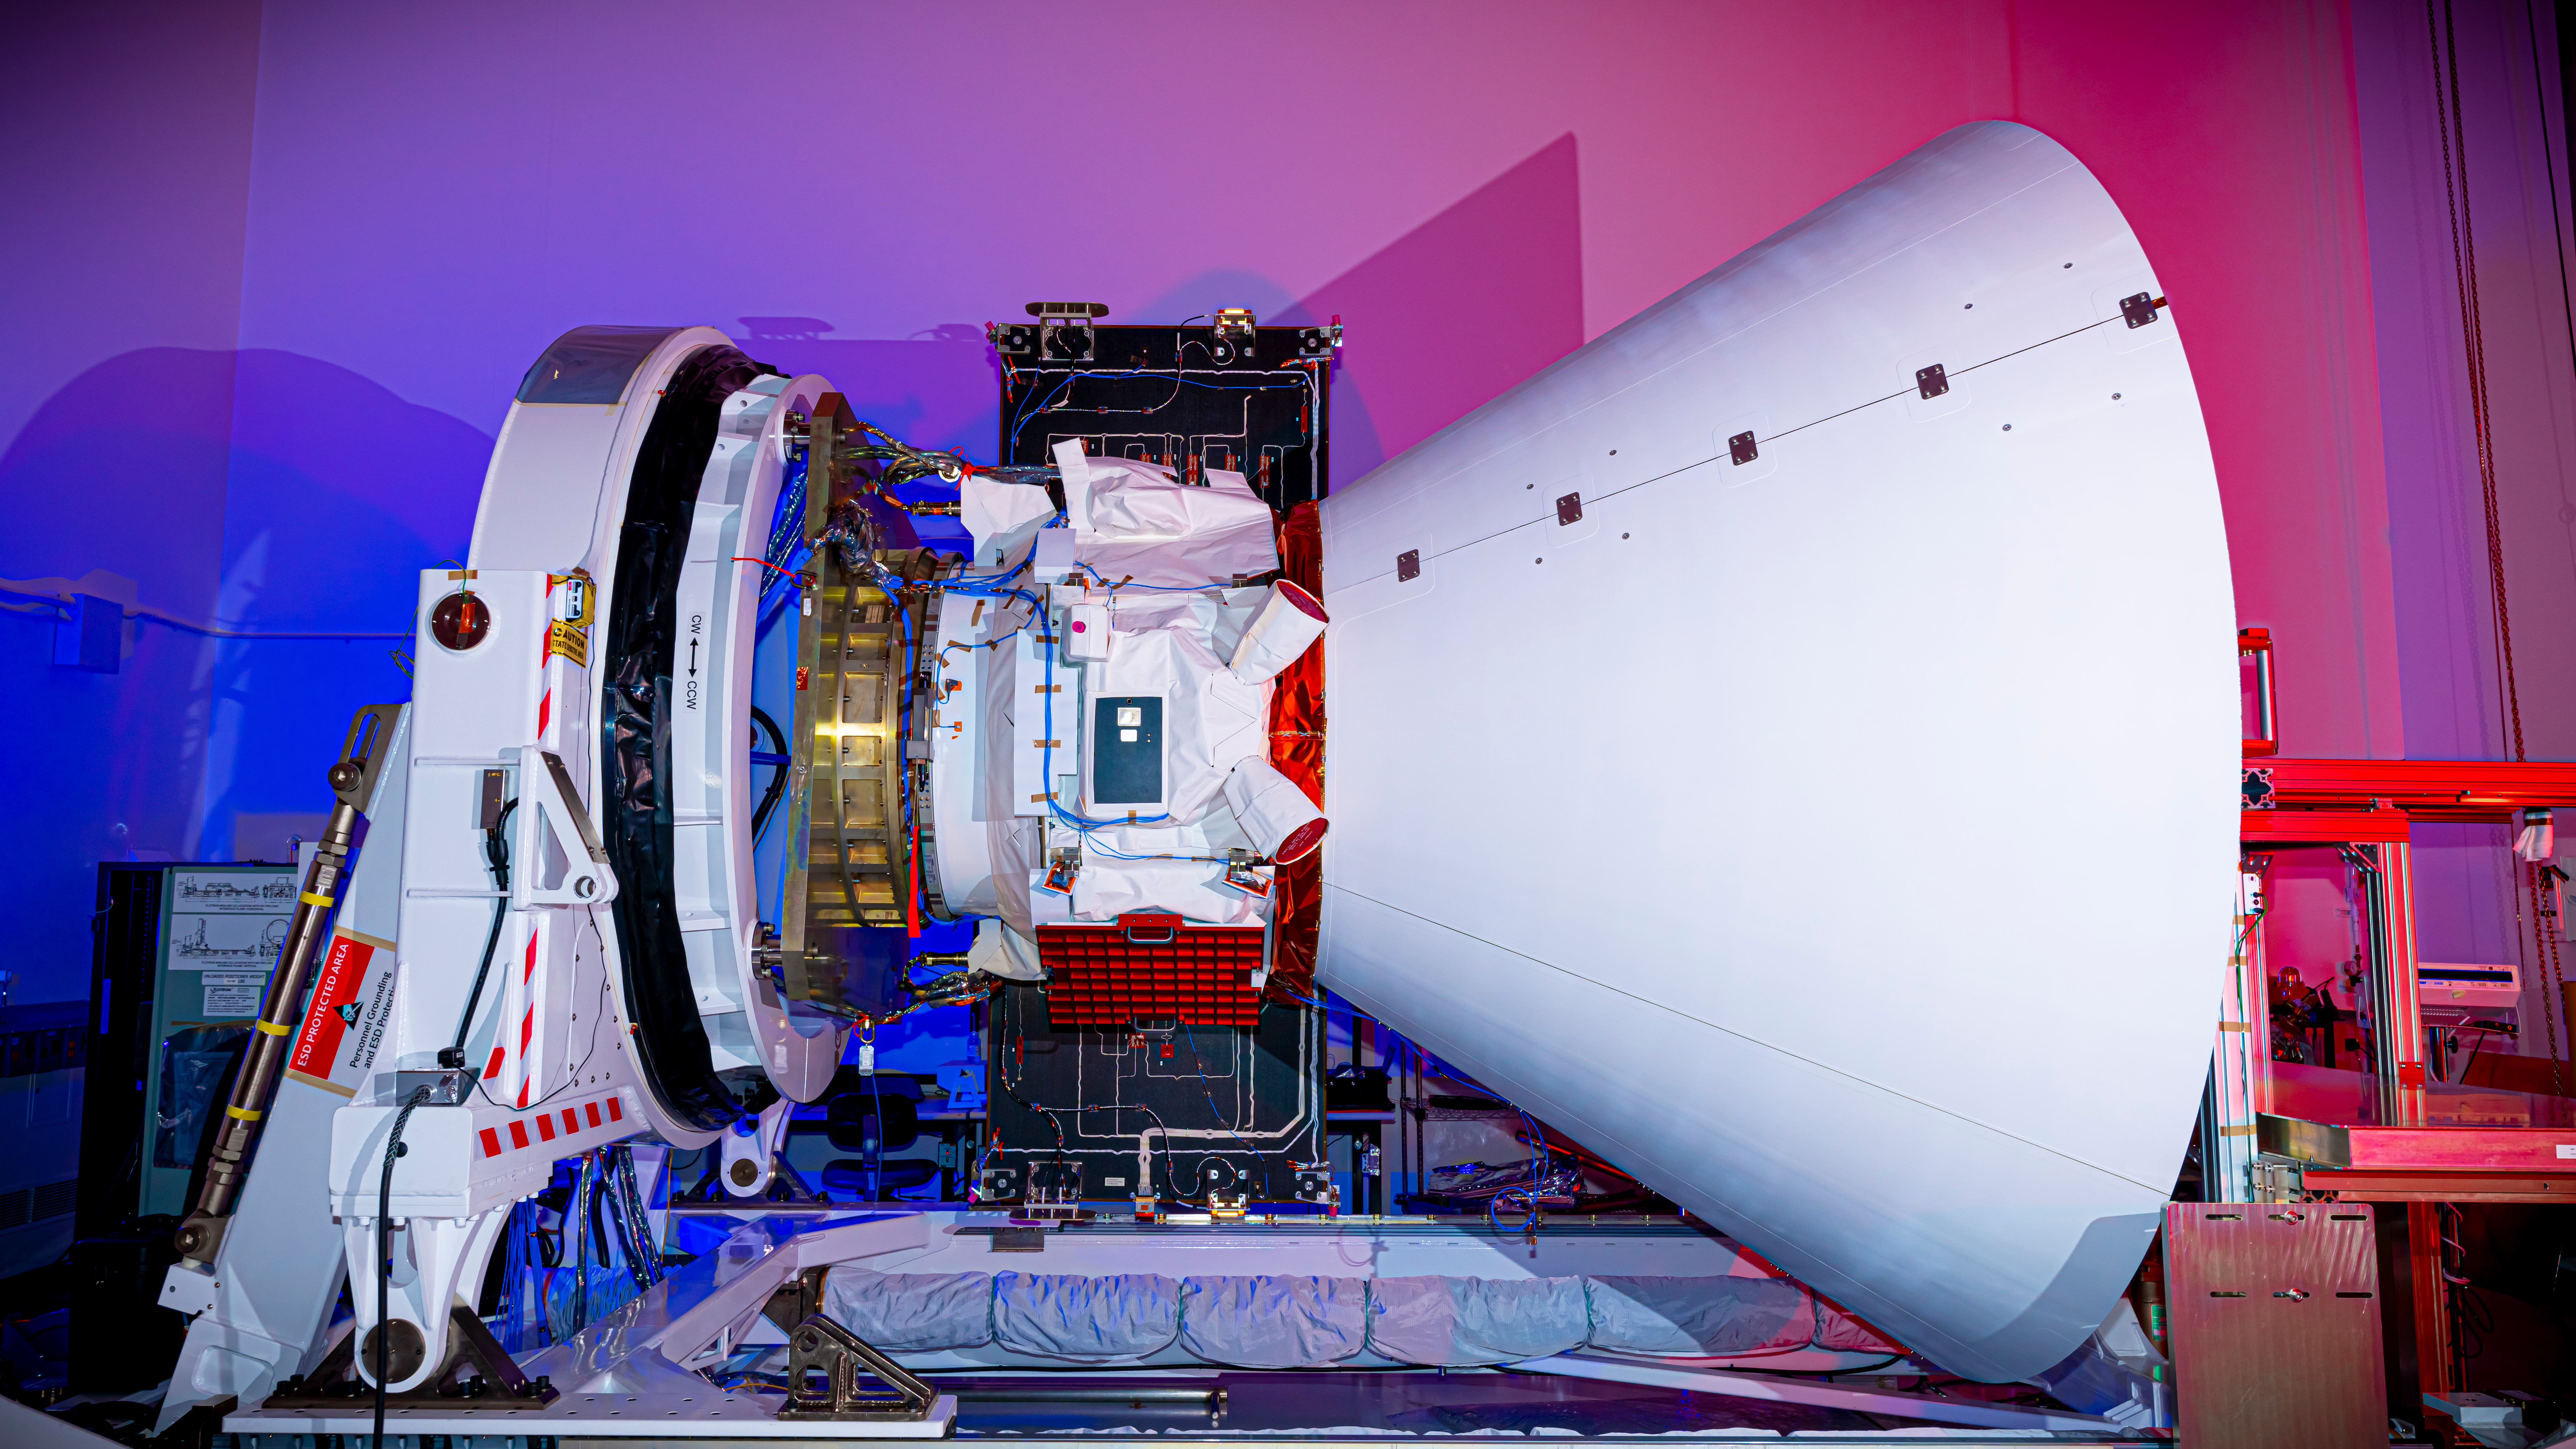

SPHEREx Spacecraft Nears Completion

The SPHEREx observatory sits in a clean room after environmental testing at BAE Systems in Boulder, Colorado, in late 2024.

Short for Spectro-Photometer for the History of the Universe, Epoch of Reionization and Ices Explorer, SPHEREx will create a map of the cosmos like no other. Using a technique called spectroscopy to image the entire sky in 102 wavelengths of infrared light, SPHEREx will gather information about the composition of and distance to millions of galaxies and stars. With this map, scientists will study what happened in the first fraction of a second after the big bang, how galaxies formed and evolved, and the origins of water in planetary systems in our galaxy.

SPHEREx is managed by NASA’s Jet Propulsion Laboratory for the Astrophysics Division within the agency’s Science Mission Directorate in Washington. BAE Systems (formerly Ball Aerospace) built the telescope and the spacecraft bus. The science analysis of the SPHEREx data will be conducted by a team of scientists located at 10 institutions in the U.S., two in South Korea, and one in Taiwan. Data will be processed and archived at IPAC at Caltech, which manages JPL for NASA. The mission principal investigator is based at Caltech with a joint JPL appointment. The SPHEREx dataset will be publicly available.

Credit: NASA/JPL-Caltech/BAE Systems